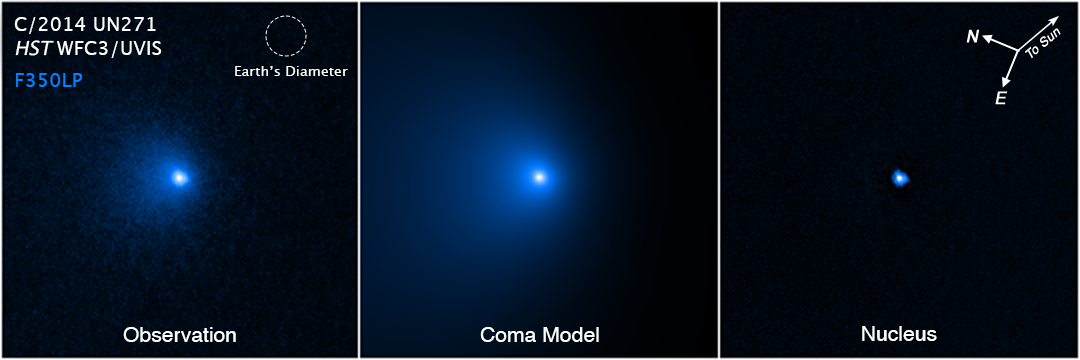

Comet C/2014 UN271 Nucleus Compass

Object Name: Comet C/2014 UN271 Nucleus
Object Description: Large Oort cloud comet
Instrument: WFC3/UVIS
Filters: F350LP

This image is an exposure acquired by the WFC3 instrument on the Hubble Space Telescope. The color results from assigning the color blue to a monochromatic (grayscale) image.

Credit: NASA, ESA, Man-To Hui (Macau University of Science and Technology), David Jewitt (UCLA); Image Processing: Alyssa Pagan (STScI)